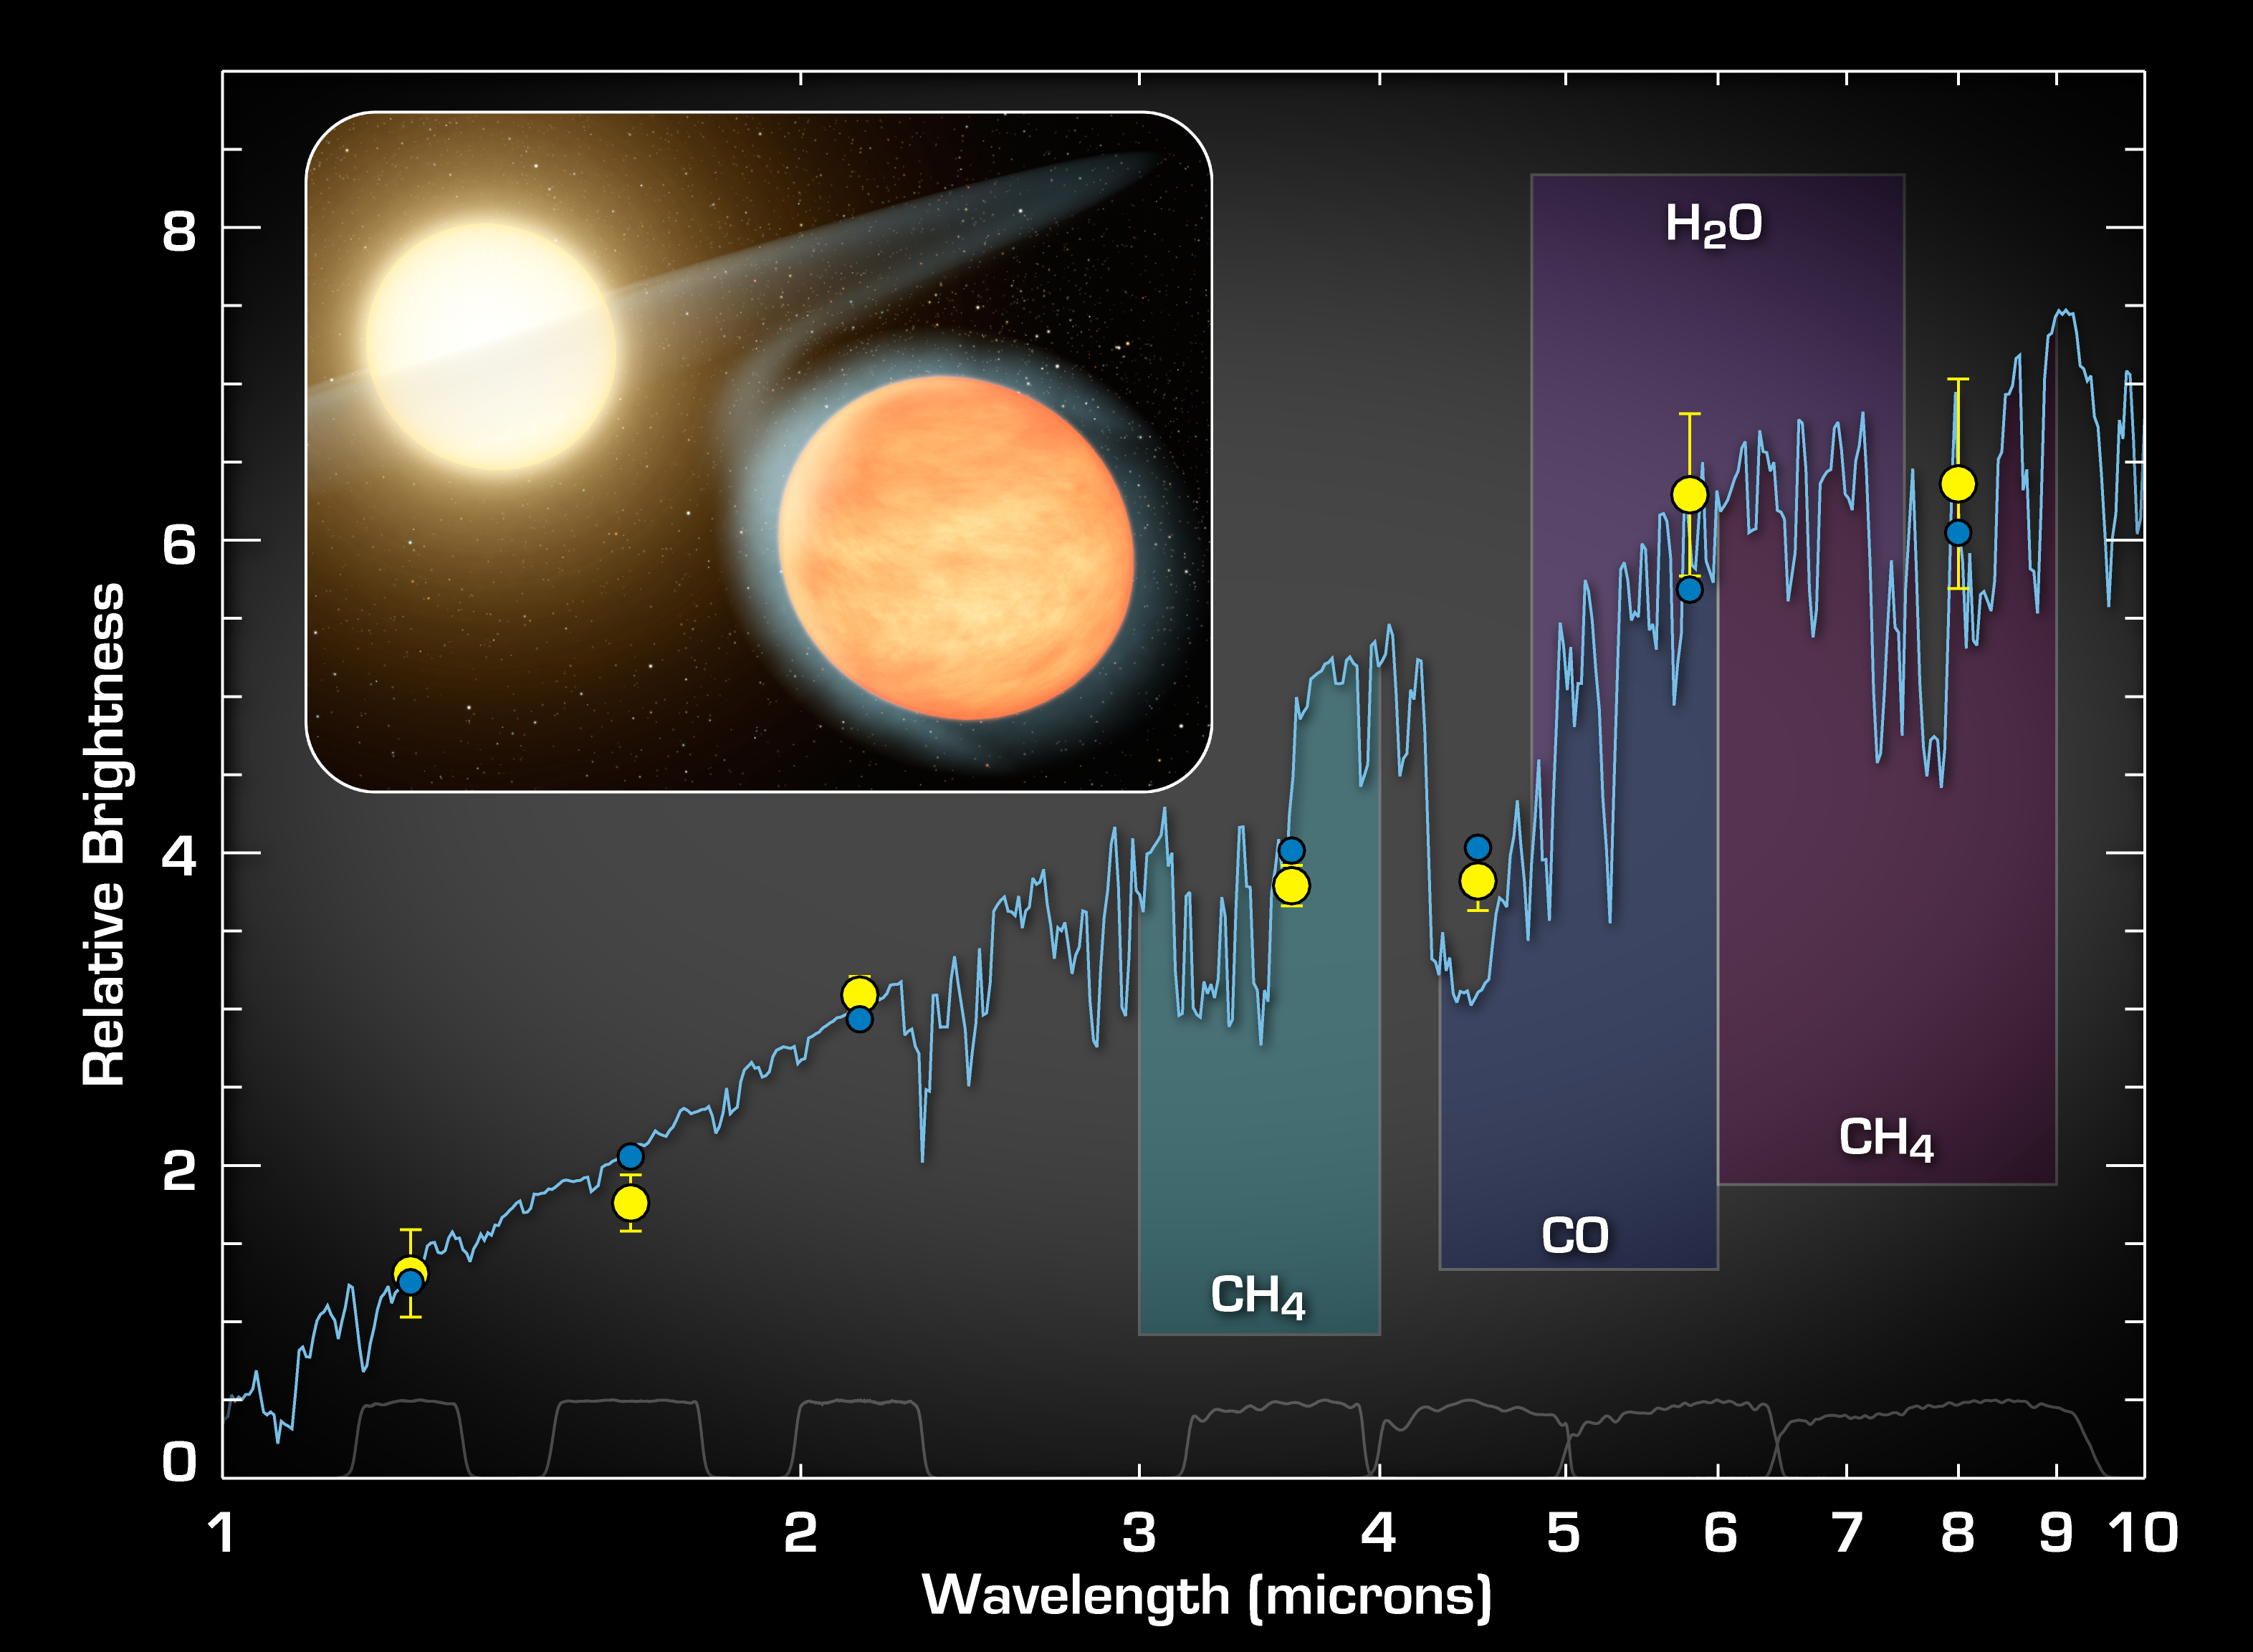

Signature of a Carbon-Rich Planet

This plot of data from NASA’s Spitzer Space Telescope indicates the presence of molecules in the planet WASP-12b — a super-hot gas giant that orbits tightly around its star. Spitzer measurements suggest this planet’s atmosphere has carbon monoxide, excess methane, and not much water vapor. The results demonstrate that WASP-12b is the first known carbon-rich planet.

Spitzer made these measurements as the planet circled behind the star, in an event called the secondary eclipse. The telescope collected the infrared light from the star and the planet, then just the star as the planet disappeared behind the star. This allowed astronomers to calculate the amount of infrared light coming solely from the planet. The observations were performed at four different wavelengths of infrared light. These data were then combined with previously reported measurements taken by the Canada-France-Hawaii Telescope atop Mauna Kea, Hawaii, at shorter infrared wavelengths to create this plot.

The yellow dots show the data, along with the observational uncertainties. The blue curve is a model of the planet’s light, or spectrum, showing the fingerprints of chemicals in the atmosphere. The blue dots represent the blue model curve averaged to cover the same wavelengths as the data, as shown by the gray lines at the bottom of the plot.

Credit: NASA/JPL-Caltech/CFHT/MIT/Princeton/UCF